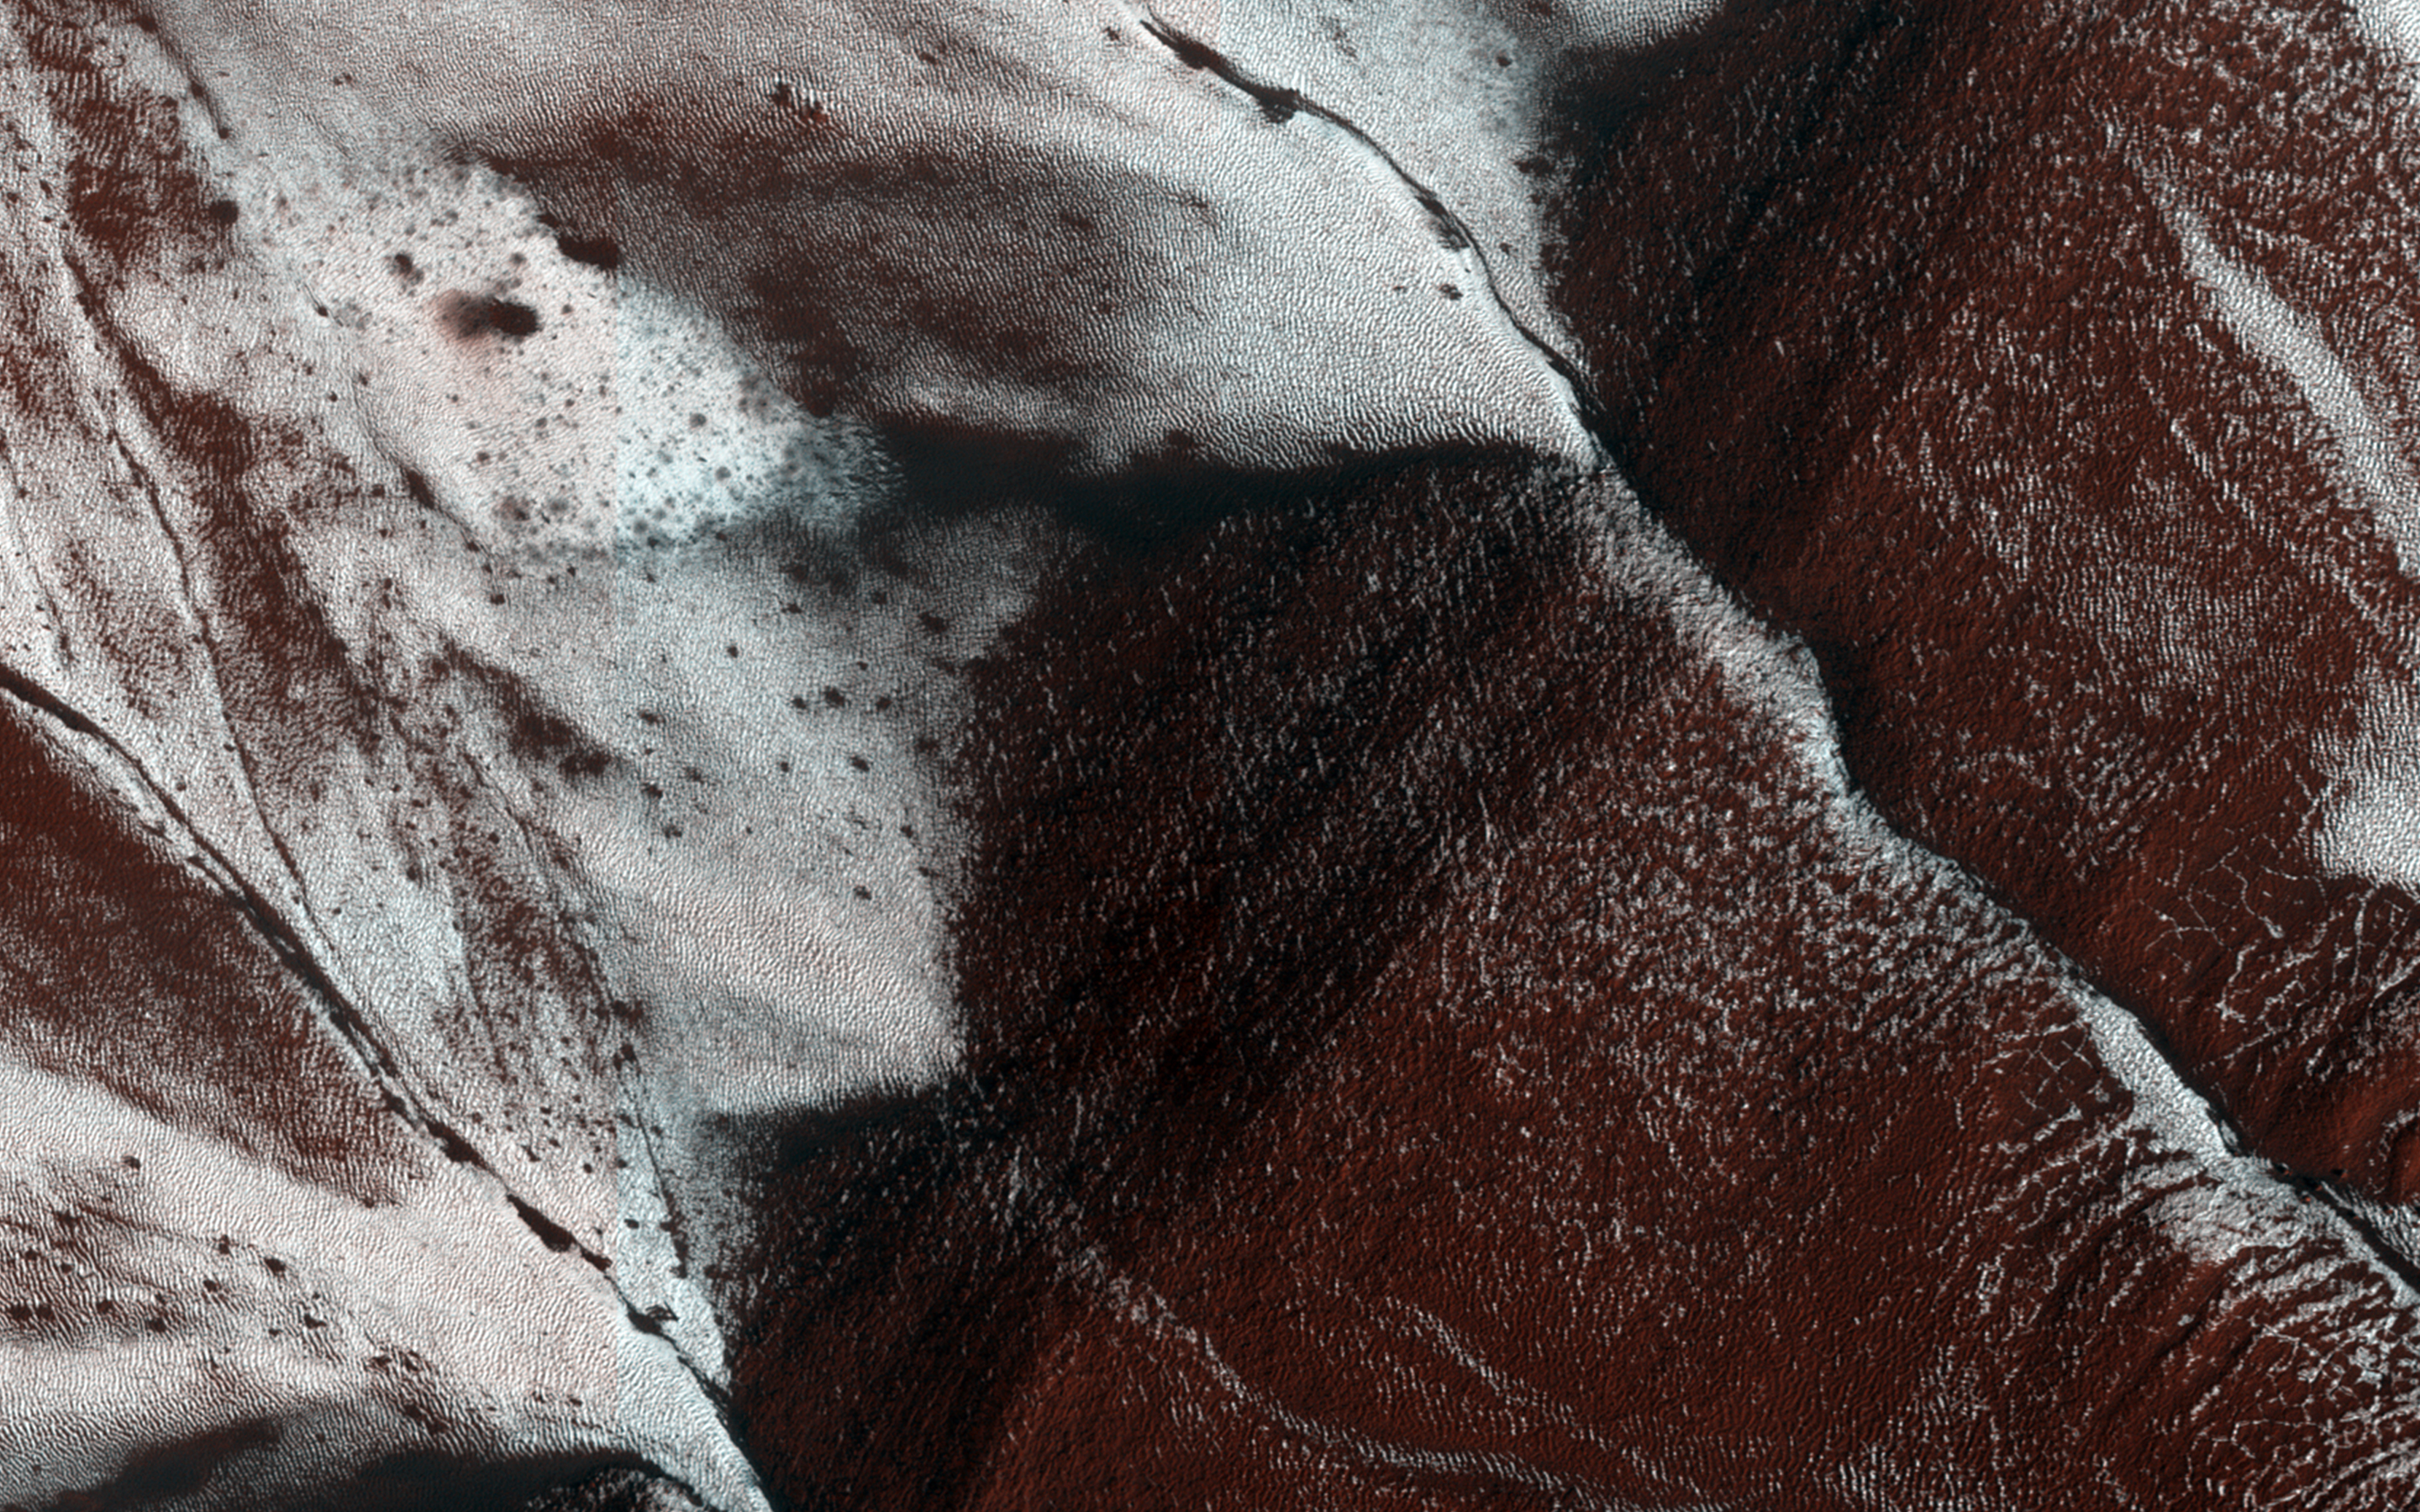

Frosty Slopes in Late Spring

This HiRISE image, approximately 1.5 by 3 kilometers, shows frosted gullies on a south-facing slope within a crater.

At this time of year only south-facing slopes retain the frost, while the north-facing slopes have melted. Gullies are not the only active geologic process going on here. A small crater is visible at the bottom of the slope.

HiRISE is one of six instruments on NASA’s Mars Reconnaissance Orbiter. The University of Arizona, Tucson, operates HiRISE, which was built by Ball Aerospace & Technologies Corp., Boulder, Colorado. NASA’s Jet Propulsion Laboratory, a division of the California Institute of Technology in Pasadena, manages the Mars Reconnaissance Orbiter Project for NASA’s Science Mission Directorate, Washington.

Credit: NASA/JPL-Caltech/University of Arizona